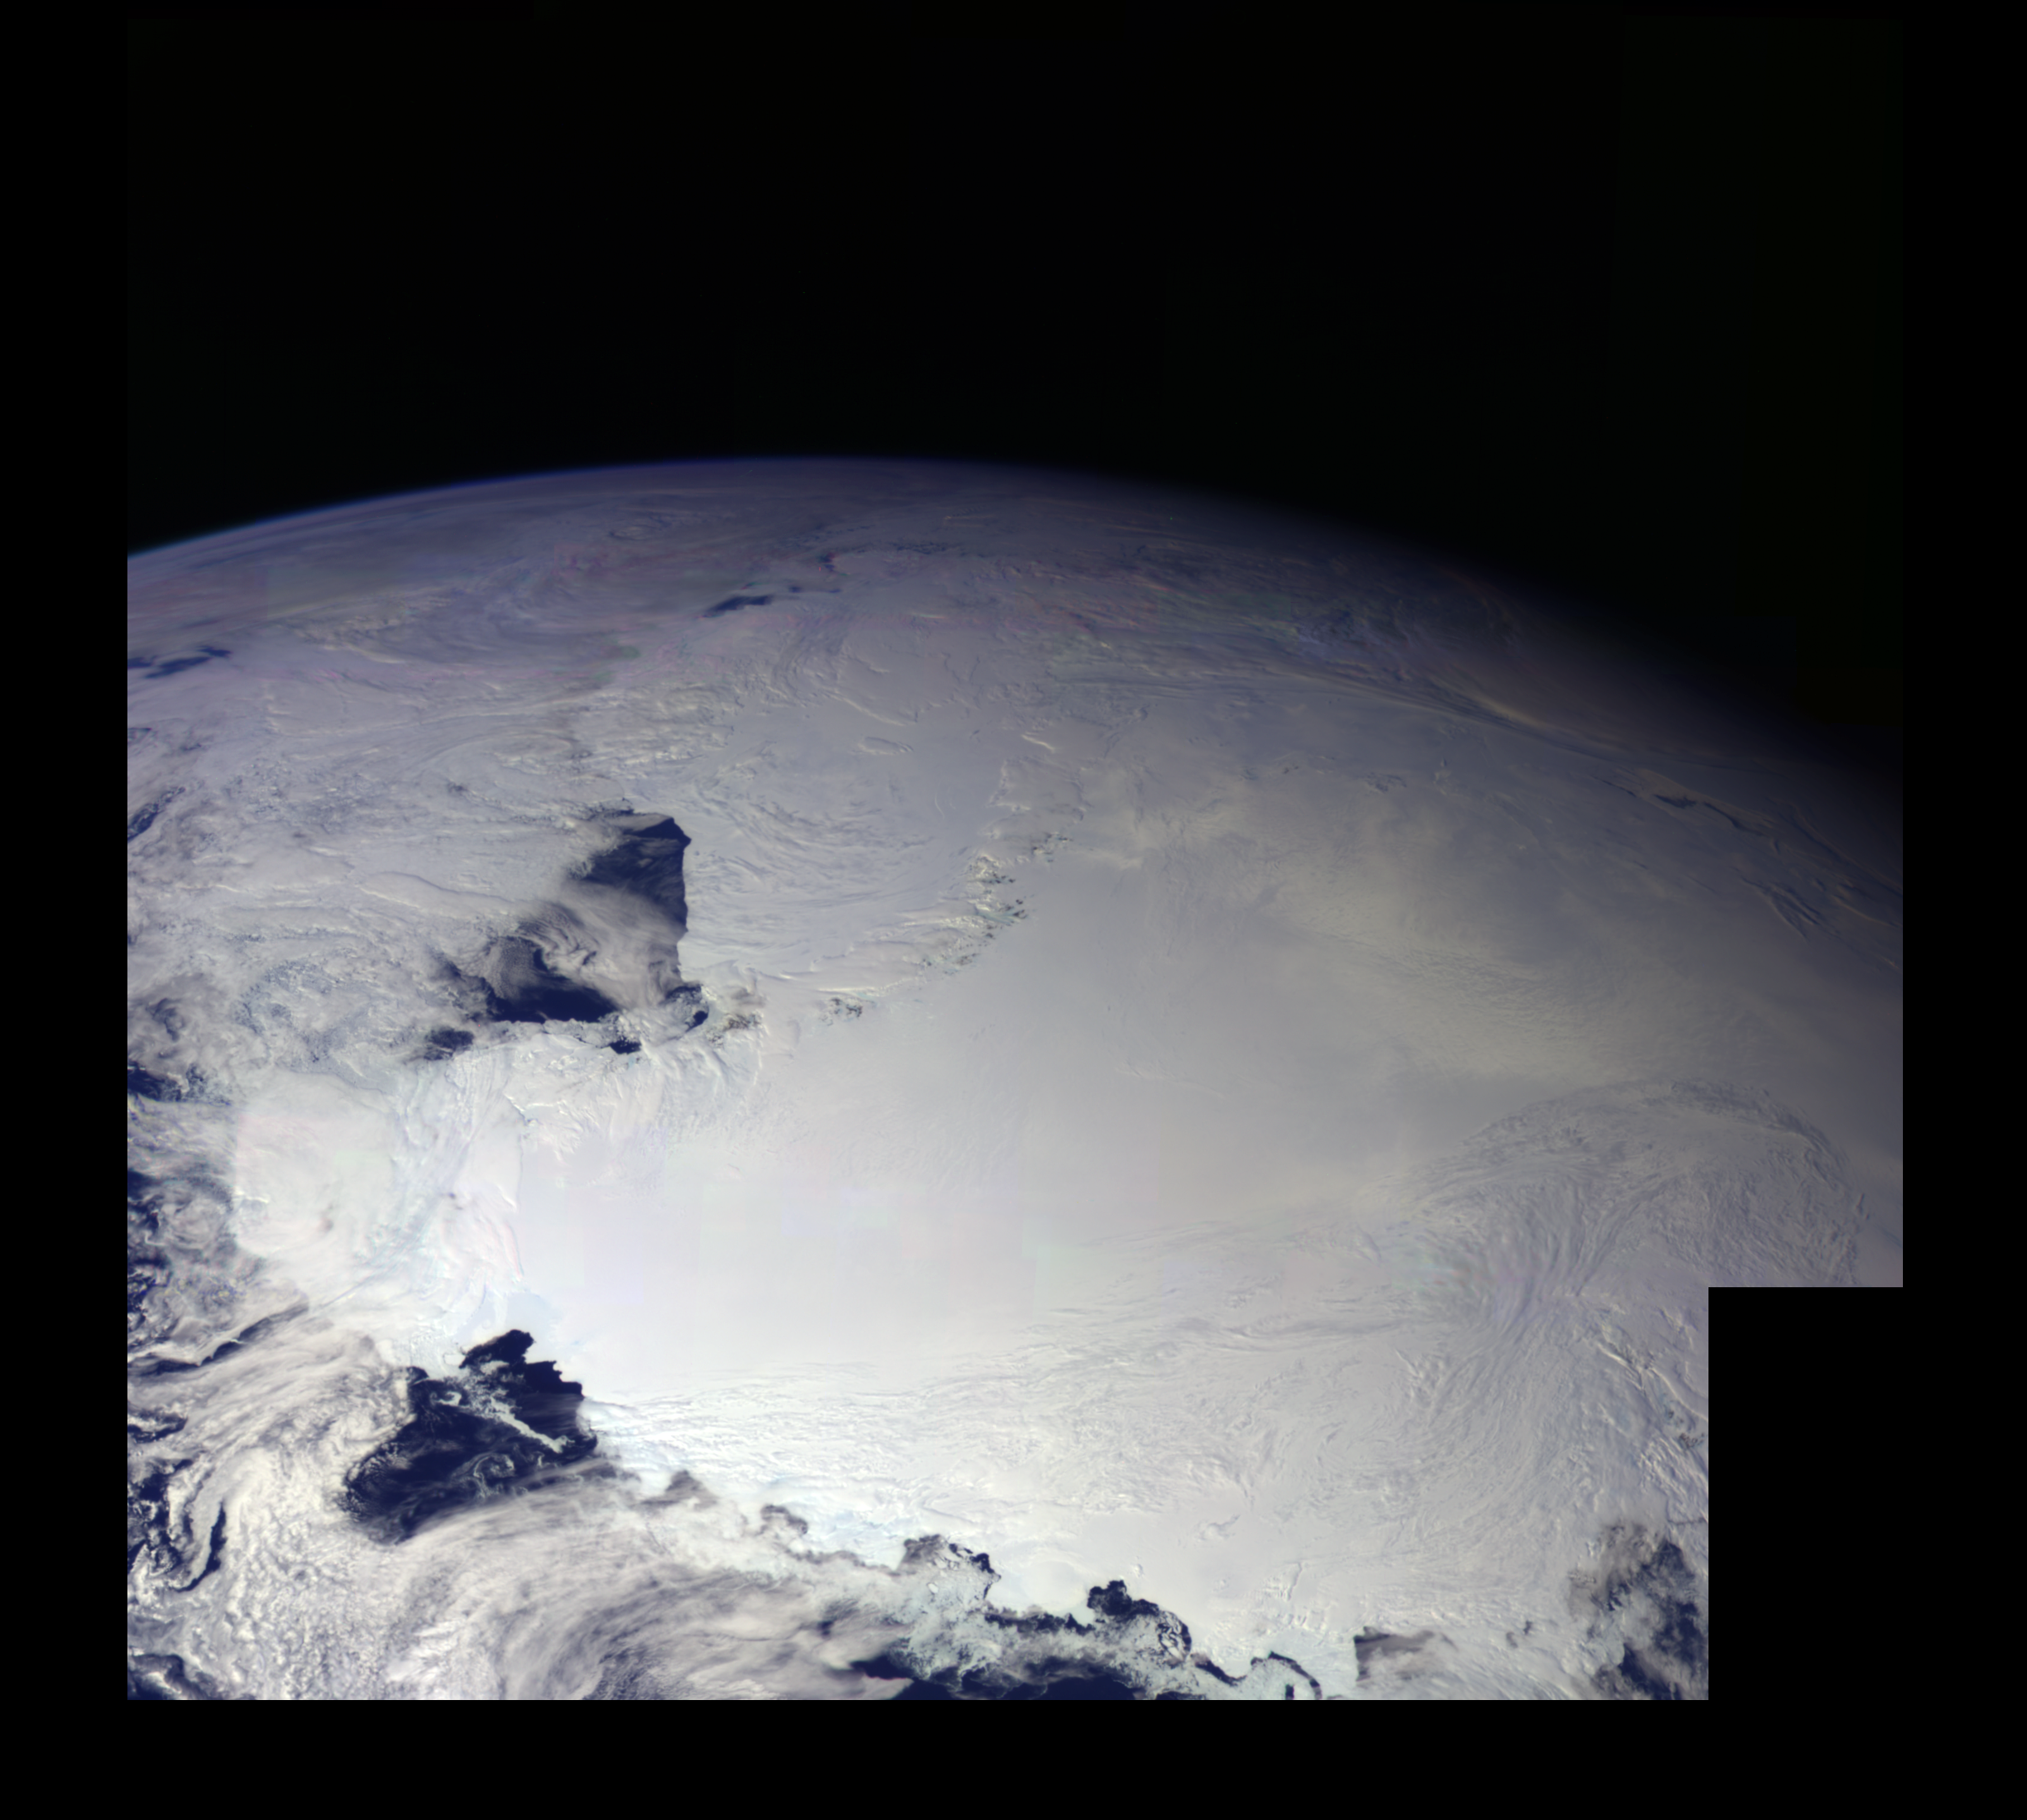

Earth – Ross Ice Shelf, Antarctica

This color picture of Antarctica is one part of a mosaic of pictures covering the entire Antarctic continent taken during the hours following Galileo’s historic first encounter with its home planet. The view shows the Ross Ice Shelf. An occasional mountain can be seen poking through the ice. It is late spring in Antarctica, so the sun never sets on the frigid, icy continent. This picture was taken on December 8, 1990.

Credit: NASA/JPL